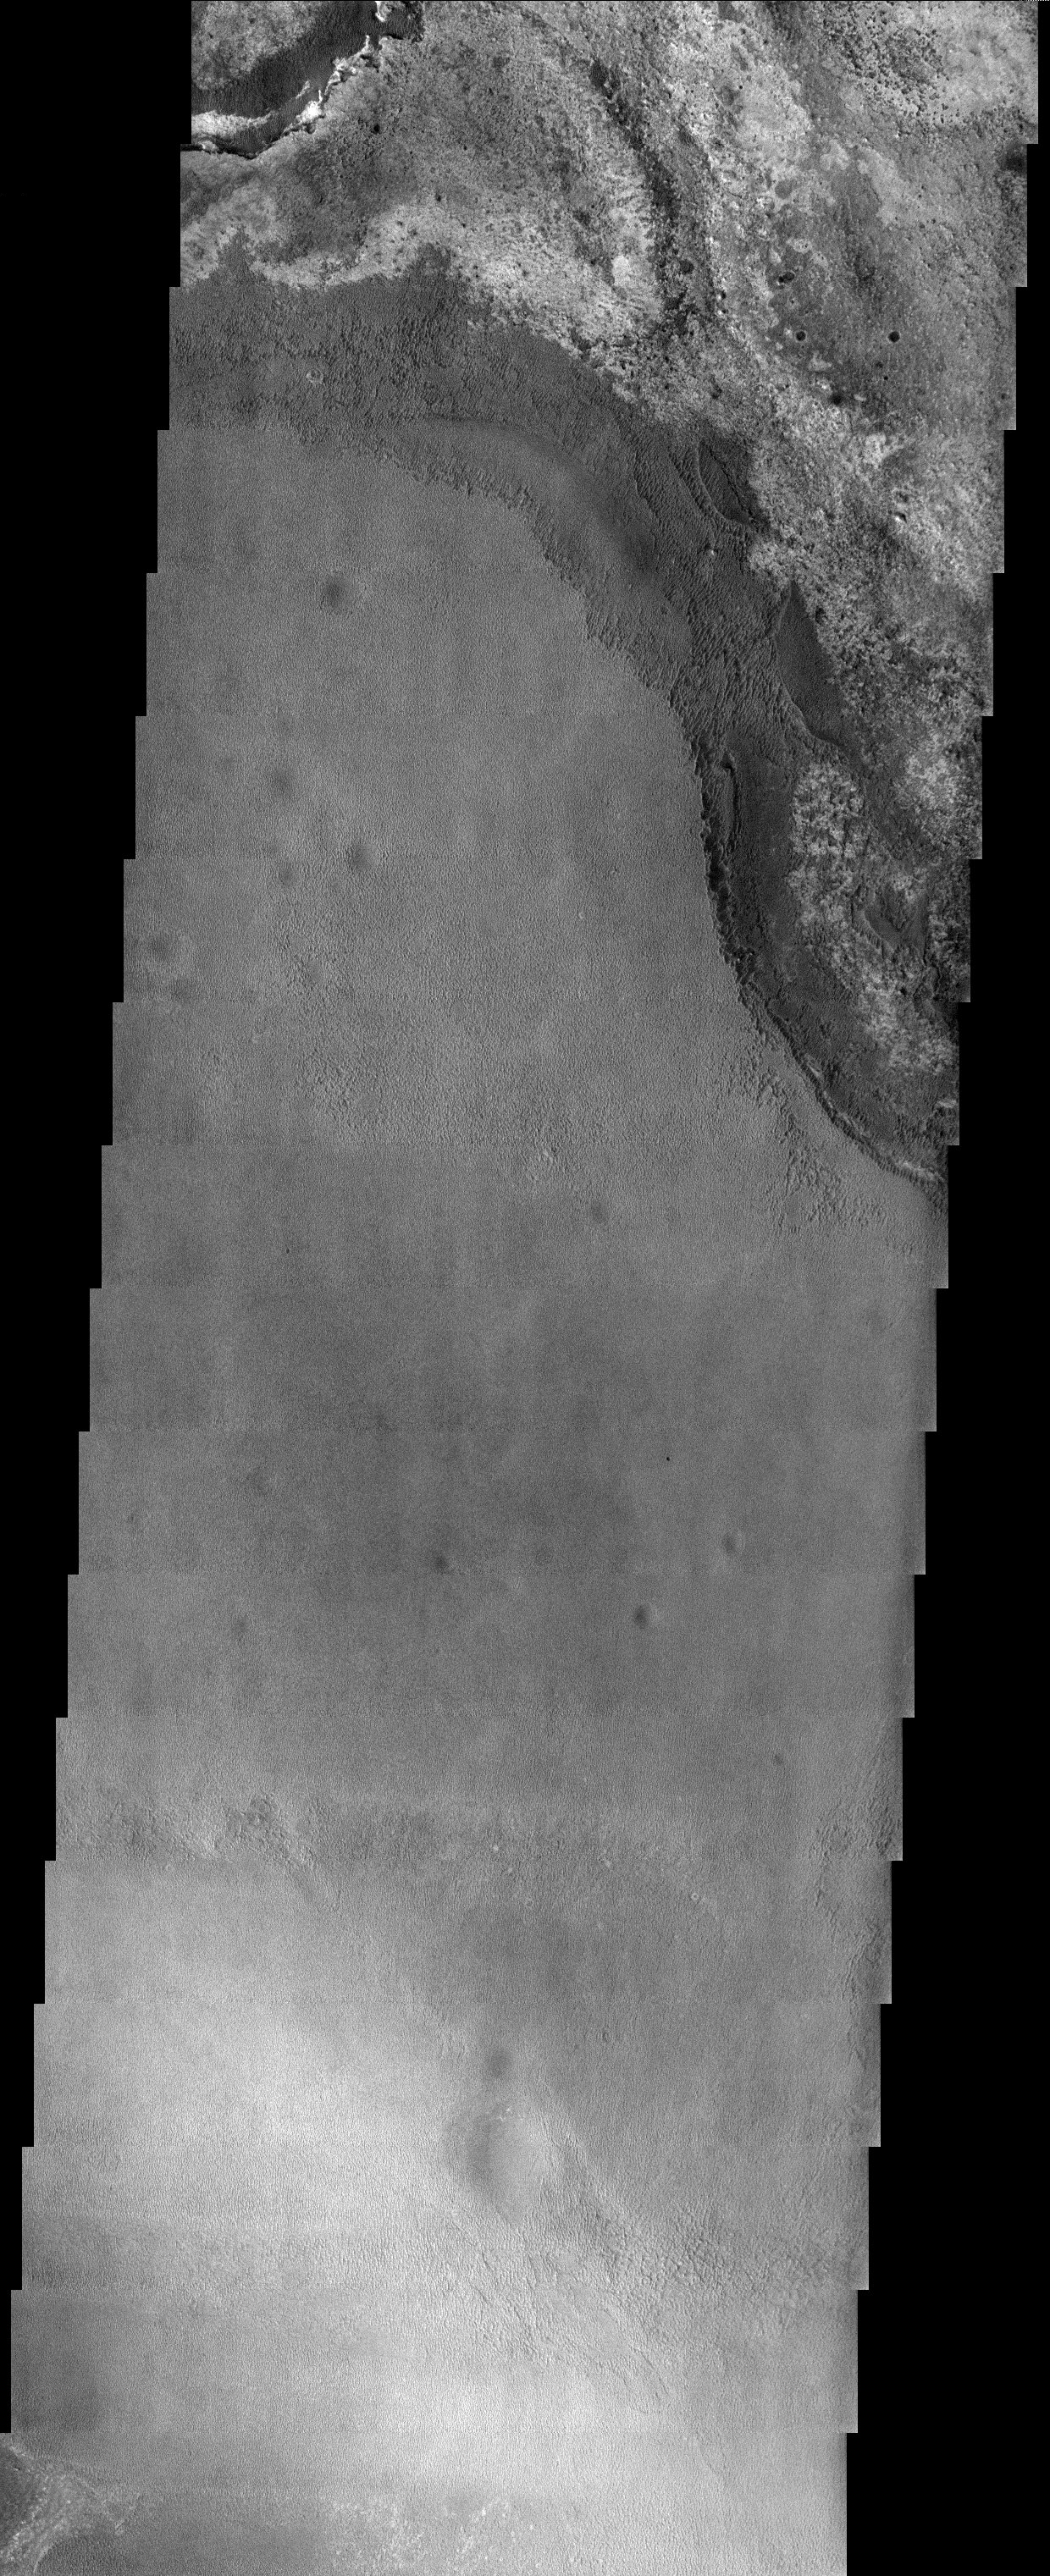

Hematite Outlier

Released 30 October 2003

A stack of eroding sediments roughly 200 meters high contains the northeastern-most occurrence of the hematite layer that covers much of Meridiani Planum. The origin of the hematite layer is still a mystery, one that may be solved when the Mars Exploration Rover named Opportunity arrives in January.

Image information: VIS instrument. Latitude 1.1, Longitude 0.5 East (359.5 West). 19 meter/pixel resolution.

Note: this THEMIS visual image has not been radiometrically nor geometrically calibrated for this preliminary release. An empirical correction has been performed to remove instrumental effects. A linear shift has been applied in the cross-track and down-track direction to approximate spacecraft and planetary motion. Fully calibrated and geometrically projected images will be released through the Planetary Data System in accordance with Project policies at a later time.

NASA’s Jet Propulsion Laboratory manages the 2001 Mars Odyssey mission for NASA’s Office of Space Science, Washington, D.C. The Thermal Emission Imaging System (THEMIS) was developed by Arizona State University, Tempe, in collaboration with Raytheon Santa Barbara Remote Sensing. The THEMIS investigation is led by Dr. Philip Christensen at Arizona State University. Lockheed Martin Astronautics, Denver, is the prime contractor for the Odyssey project, and developed and built the orbiter. Mission operations are conducted jointly from Lockheed Martin and from JPL, a division of the California Institute of Technology in Pasadena.

Credit: NASA/JPL/Arizona State University